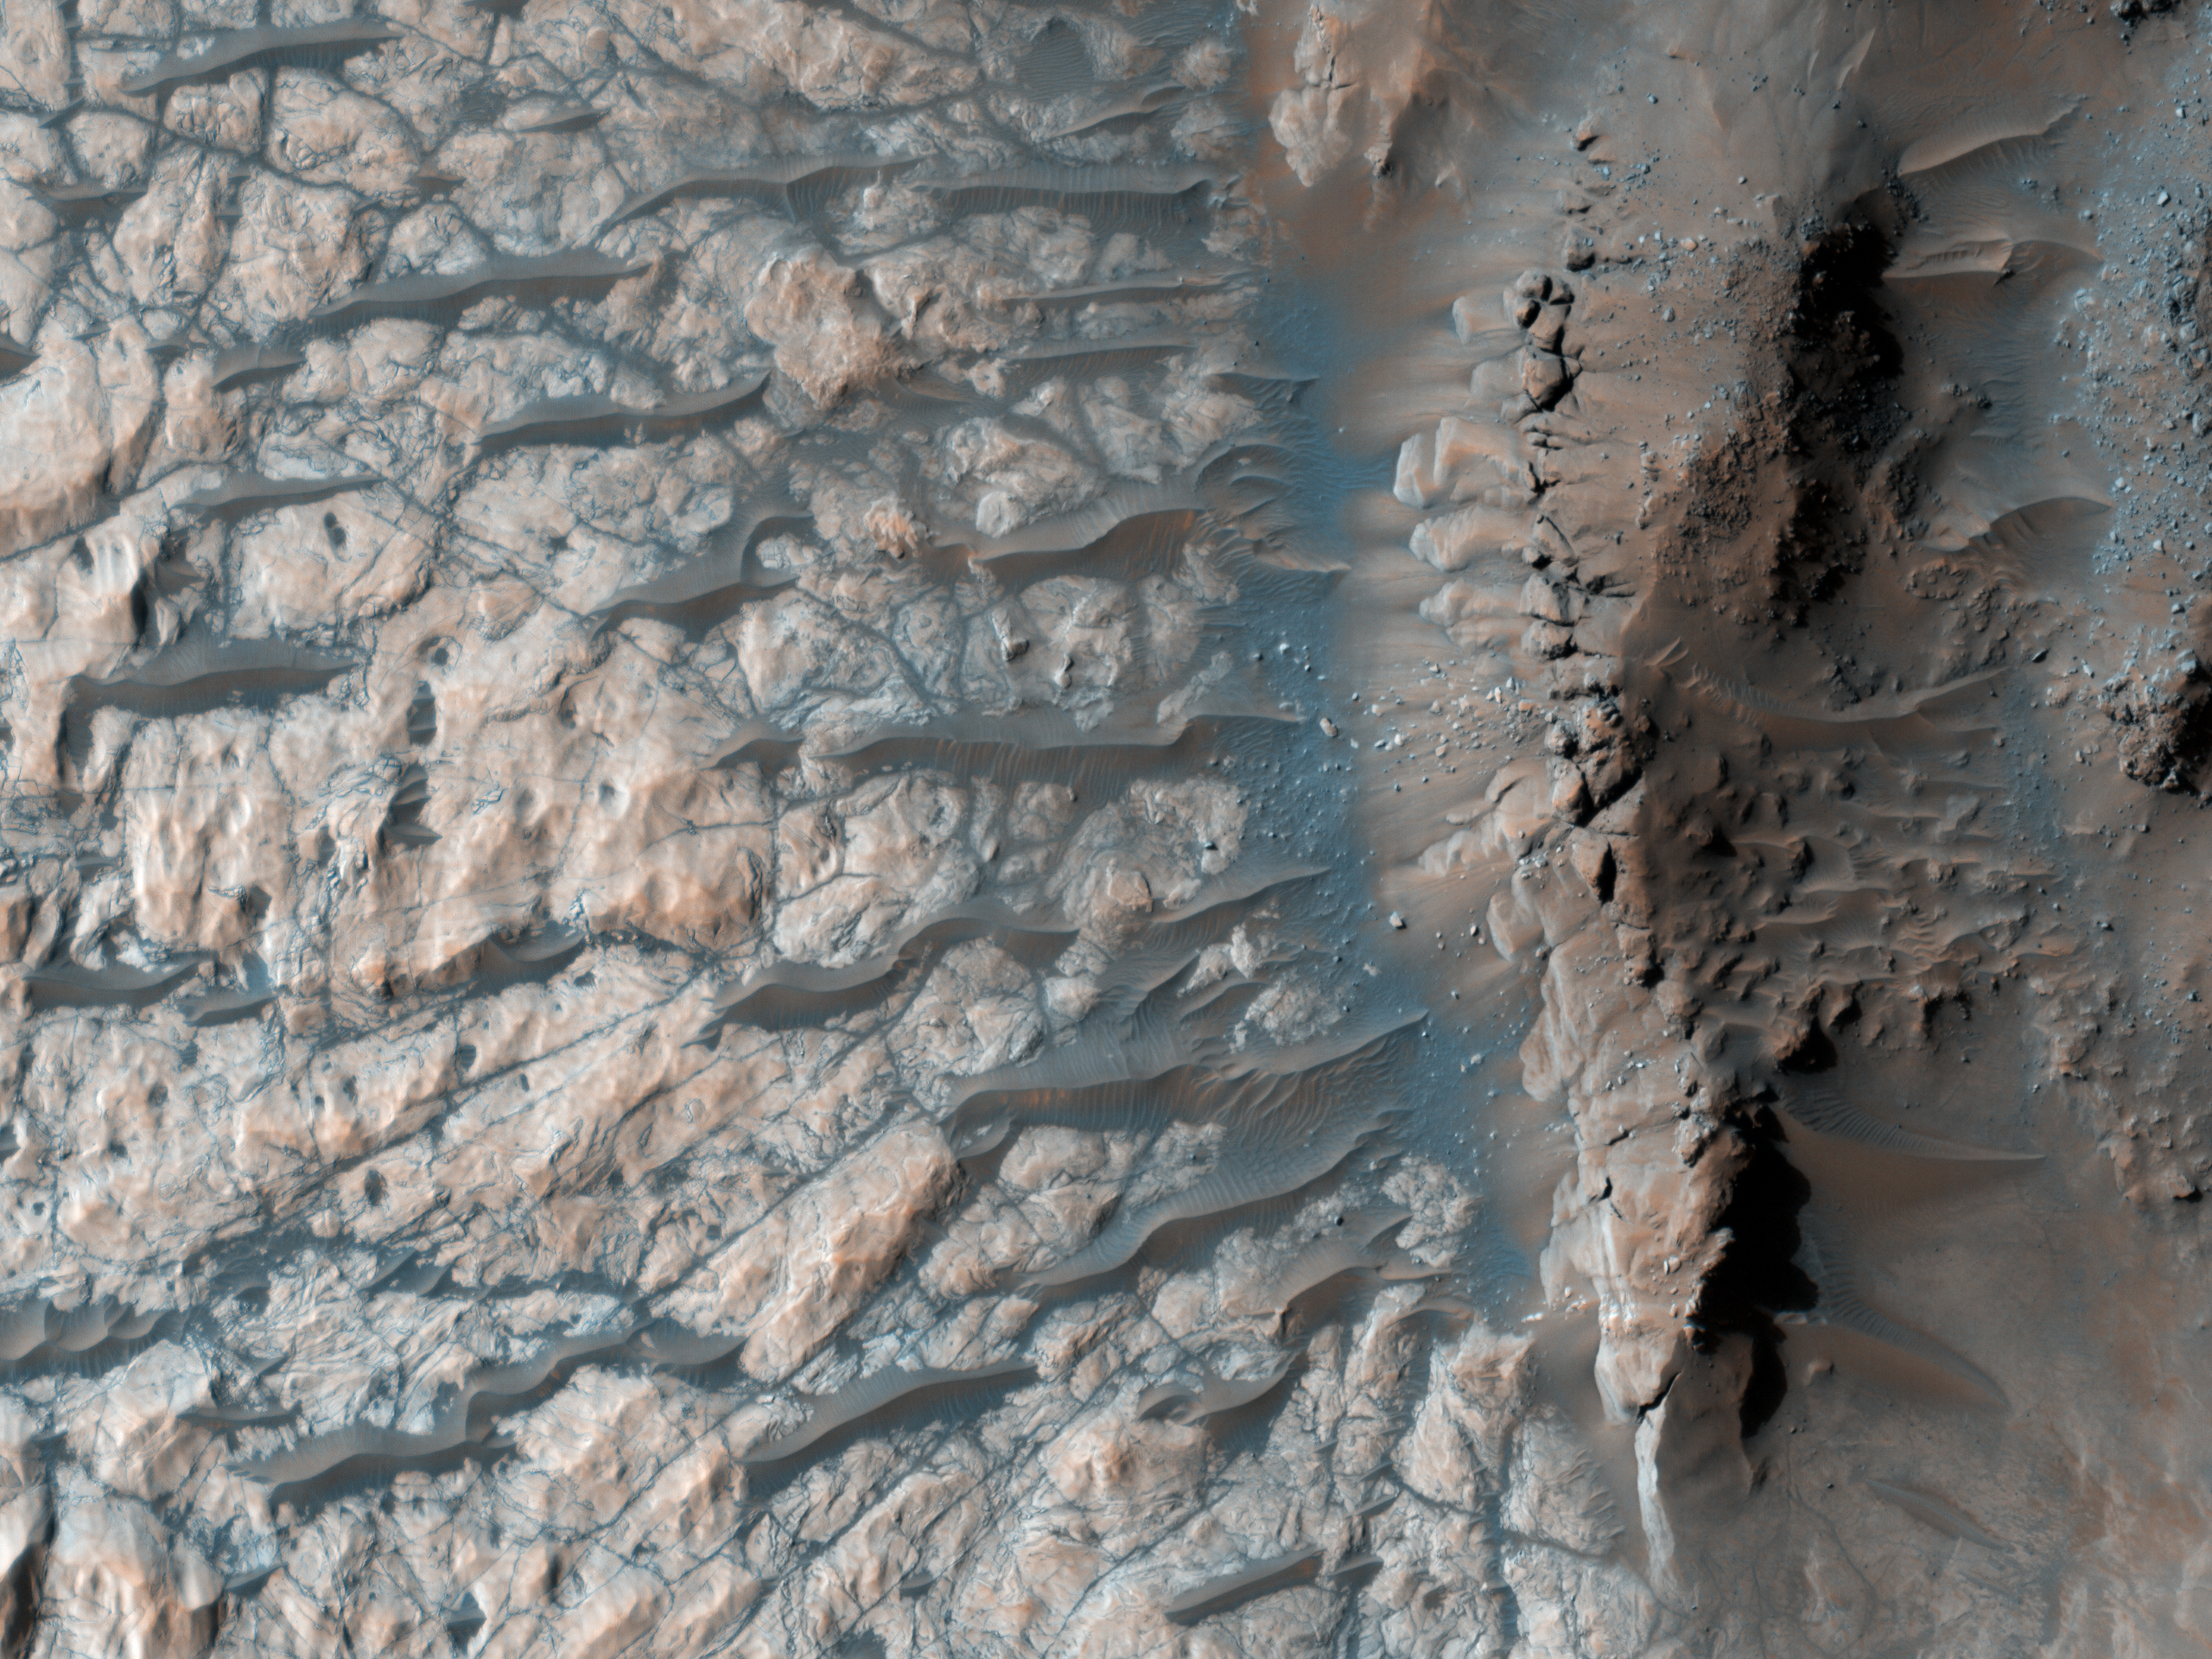

Light Outcrop on Crater Floor

This observation from NASA’s Mars Reconnaissance Orbiter (MRO) shows part of the floor of a large impact crater in the southern highlands, north of the giant Hellas impact basin. Most of the crater floor is dark, with abundant small ripples of wind-blown material. However, a pit in the floor of the crater has exposed light-toned, fractured rock.

The light-toned material appears fractured at several different scales. These fractures are called joints, and result from stresses on the rock after its formation.

Joints are similar to faults, but have undergone virtually no displacement. With careful analysis, joints can provide insight into the forces that have affected a unit of rock, and thus into its geologic history. The fractures appear dark; this may be due to trapping of dark, wind-blown sand in the crack, to precipitation of different minerals along the fracture, or both.

The University of Arizona, Tucson, operates the HiRISE camera, which was built by Ball Aerospace & Technologies Corp., Boulder, Colo. NASA’s Jet Propulsion Laboratory, a division of the California Institute of Technology, Pasadena, manages the Mars Reconnaissance Orbiter for the NASA Science Mission Directorate, Washington. Lockheed Martin Space Systems, Denver, is the spacecraft development and integration contractor for the project and built the spacecraft.

Originally released on July 7, 2010

Credit: NASA/JPL-Caltech/University of Arizona